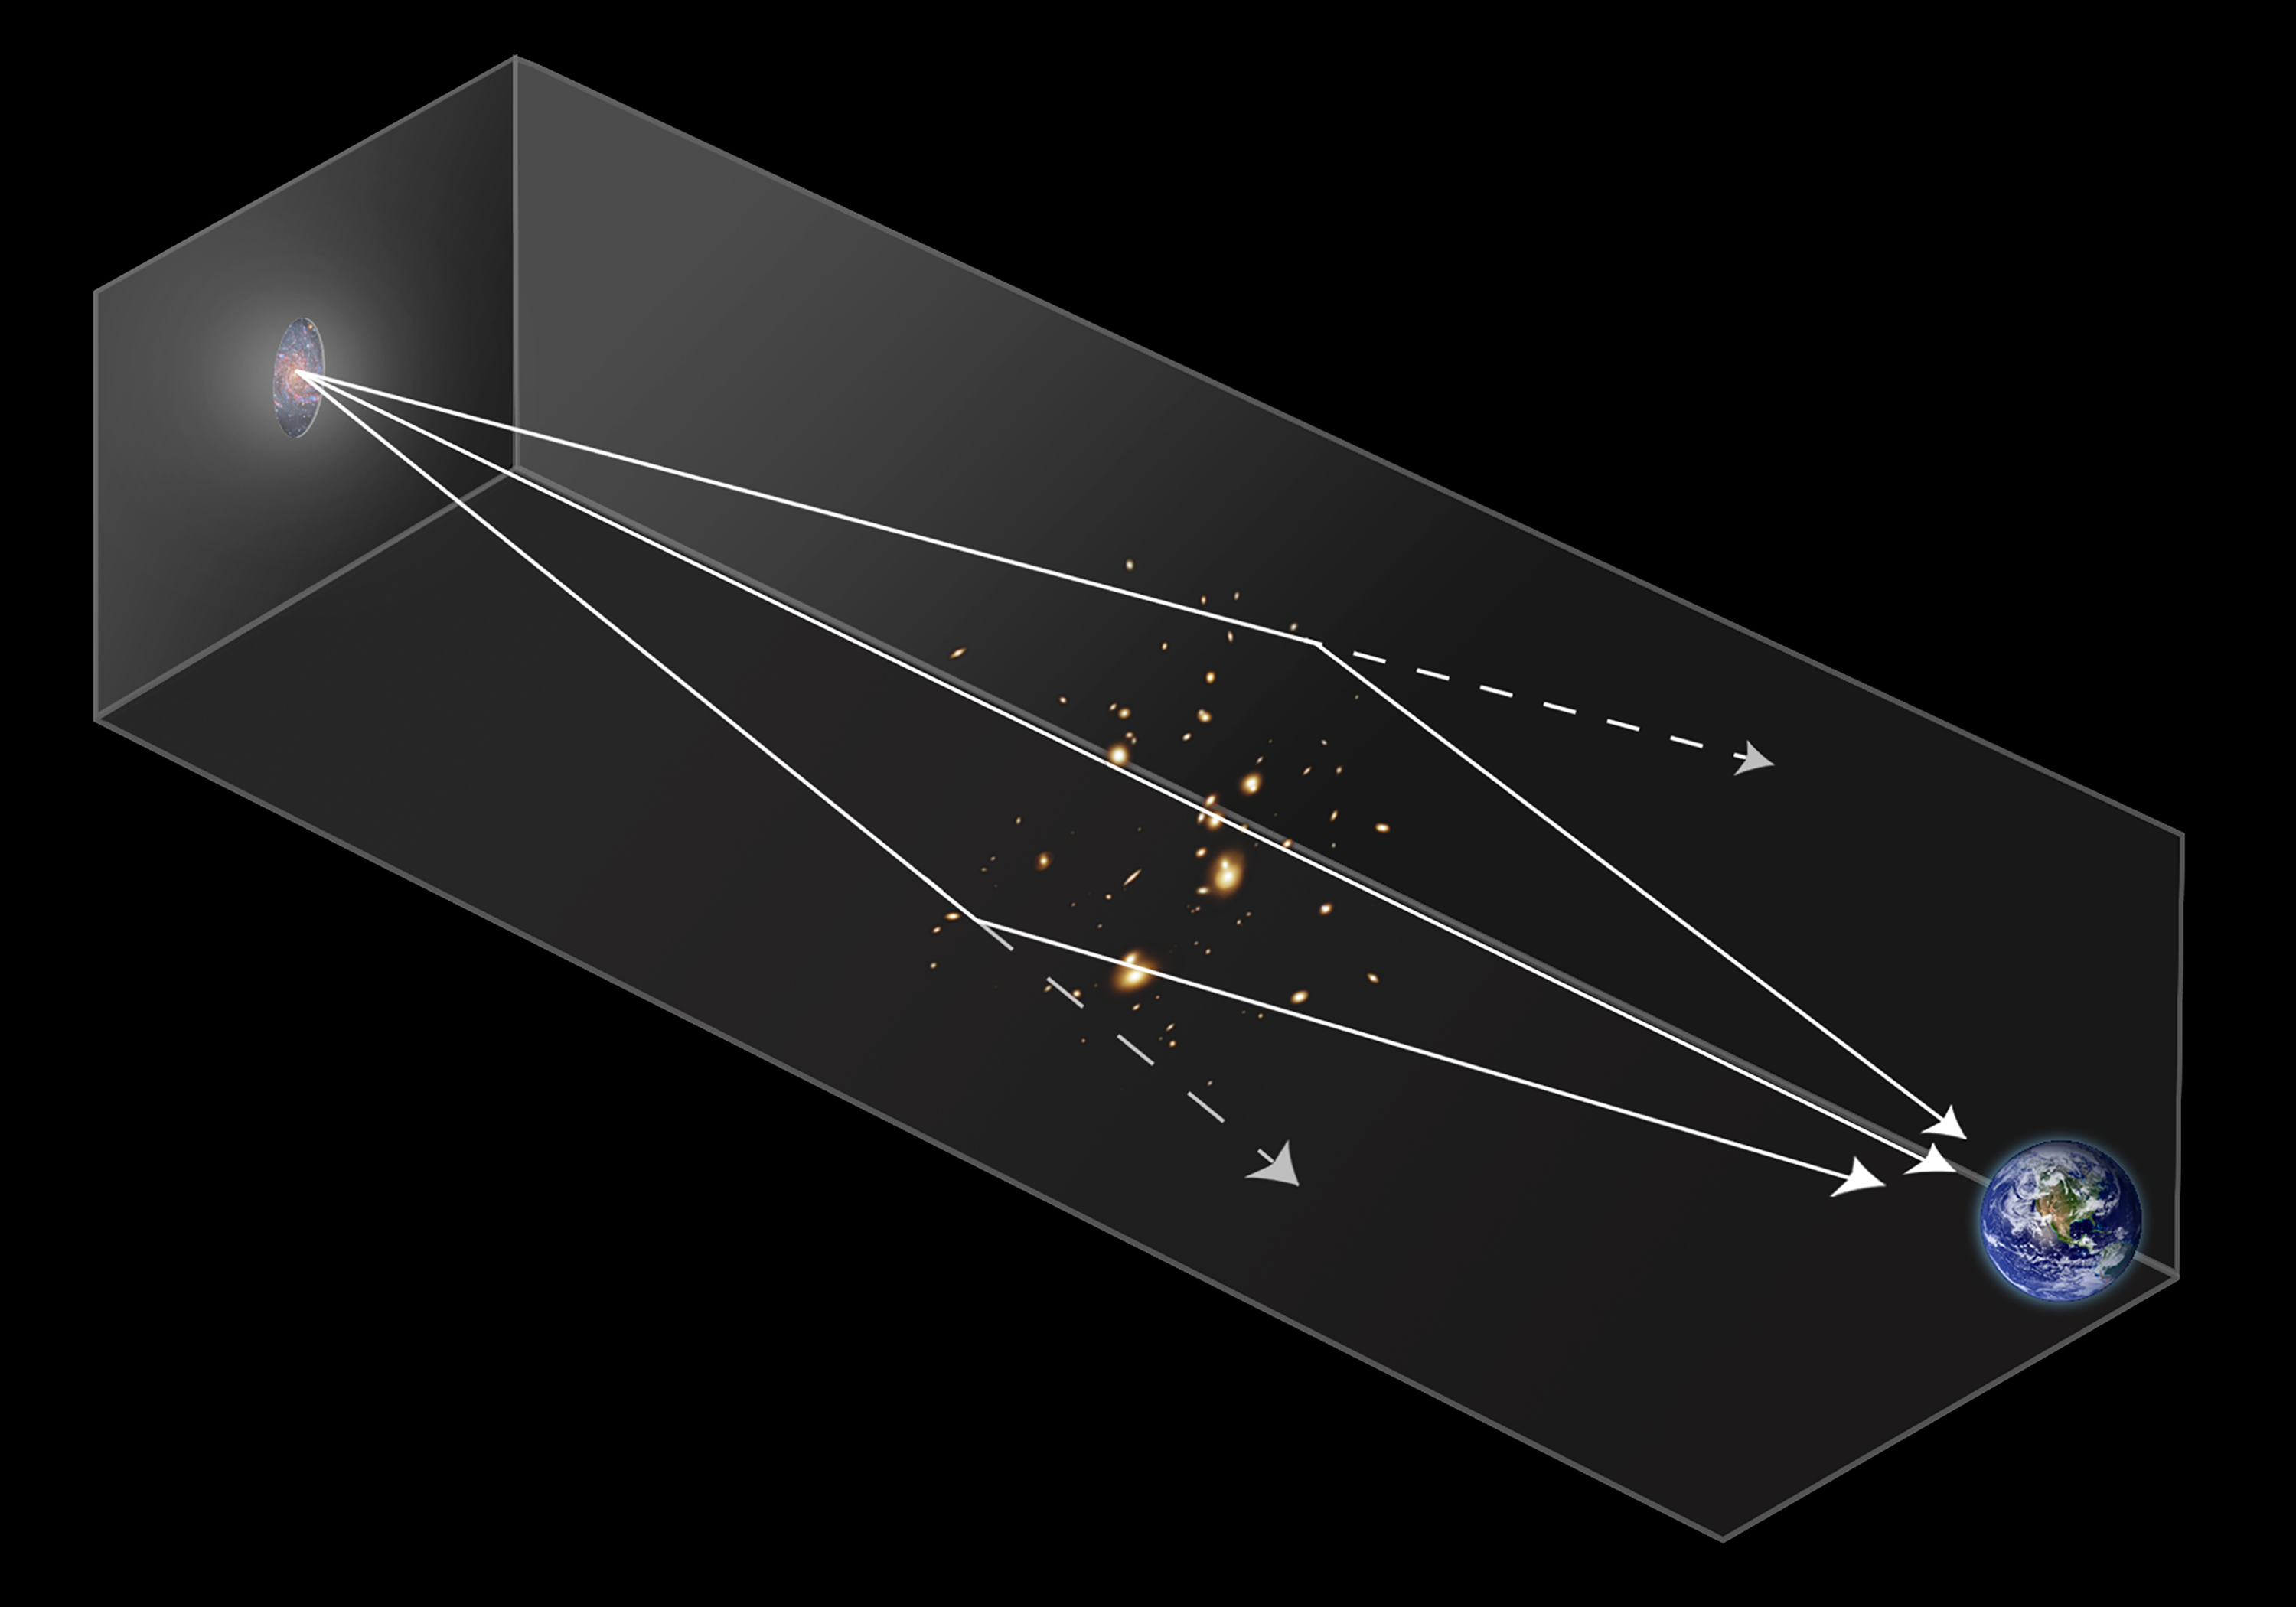

Gravitational Lensing Diagram

This diagram illustrates how rays of light from a distant galaxy or star can be bent by the gravity of an intervening galaxy cluster. As a result, an observer on Earth sees the distant object appear brighter than it would look if it weren't gravitationally lensed.

Credit: Image: NASA, ESA, Ann Feild (STScI), Frank Summers (STScI)